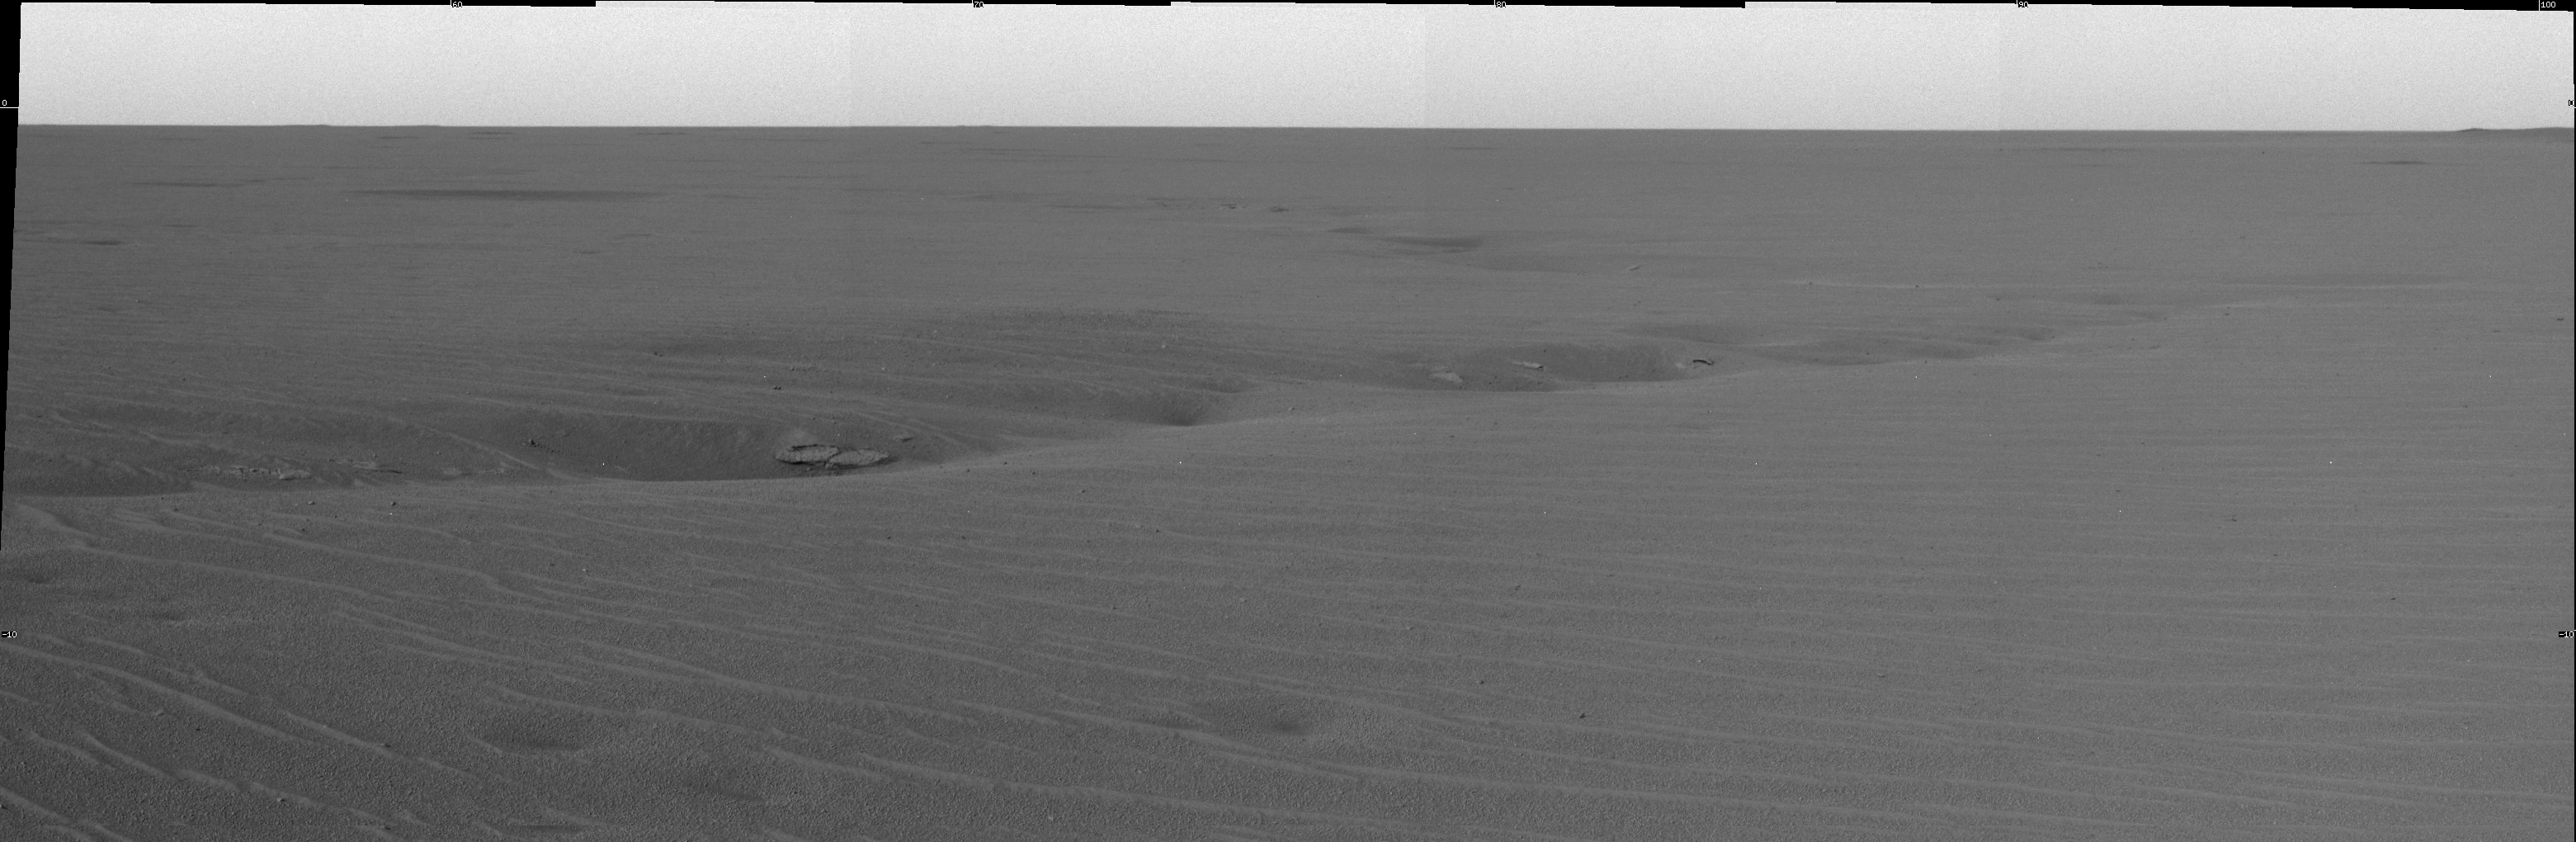

A Puzzling Crack

This image, acquired by the panoramic camera on the Mars Exploration Rover Opportunity, highlights the vast plains of Meridiani Planum. The science team is currently focused on the sinuous crack, which consists of a series of deep dimples sprinkled with rocks that resemble, from a distance, those in the “Eagle Crater” outcrop. On sol 70, Opportunity drove approximately 100 meters (about 328 feet) northeast to a target area along the crack dubbed “Anatolia.” In the coming sols, the rover will study the crack in greater detail.

Credit: NASA/JPL/Cornell